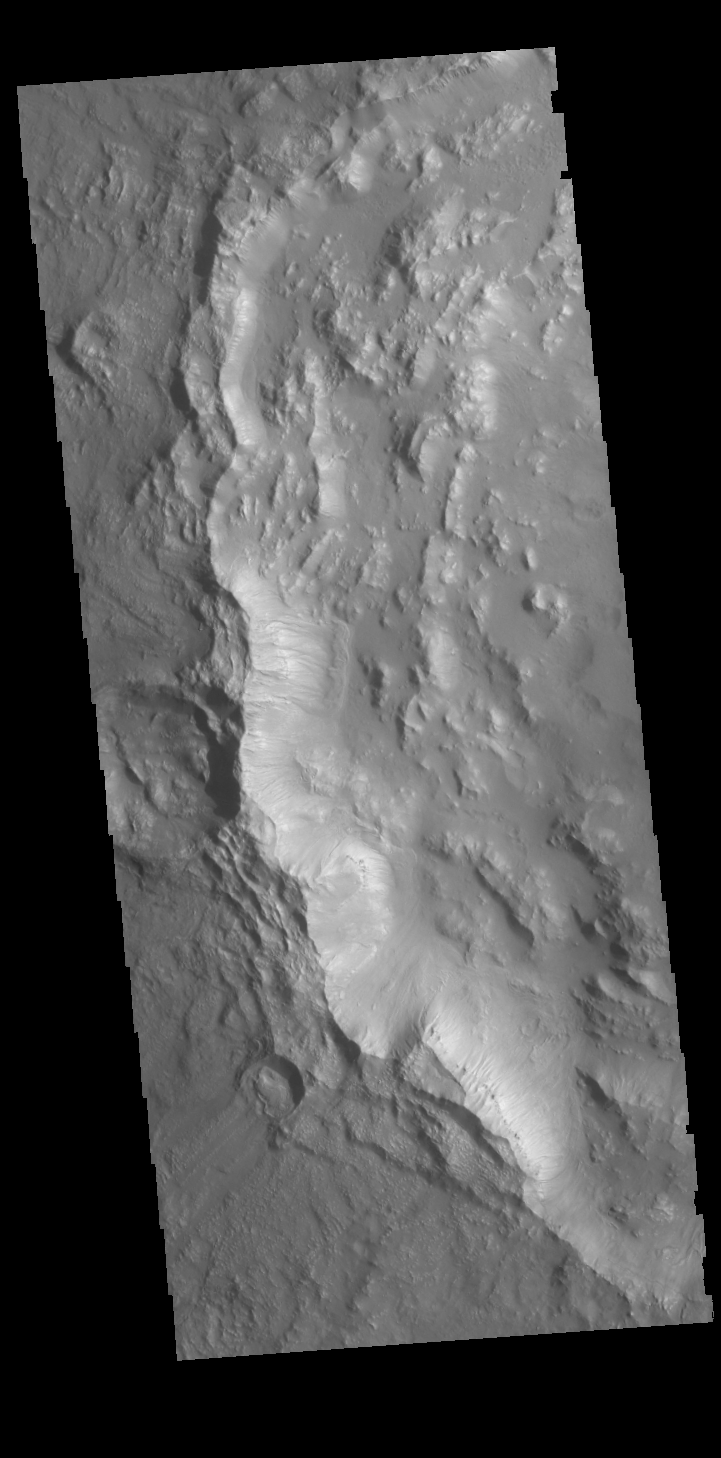

Bamberg Crater

Today’s VIS image shows the western rim of Bamberg Crater. The complex nature of the rim is one indication of the relative youth of this crater in relation to it’s surrounding. Many gullies dissect this rim.

Credit: NASA/JPL-Caltech/ASU